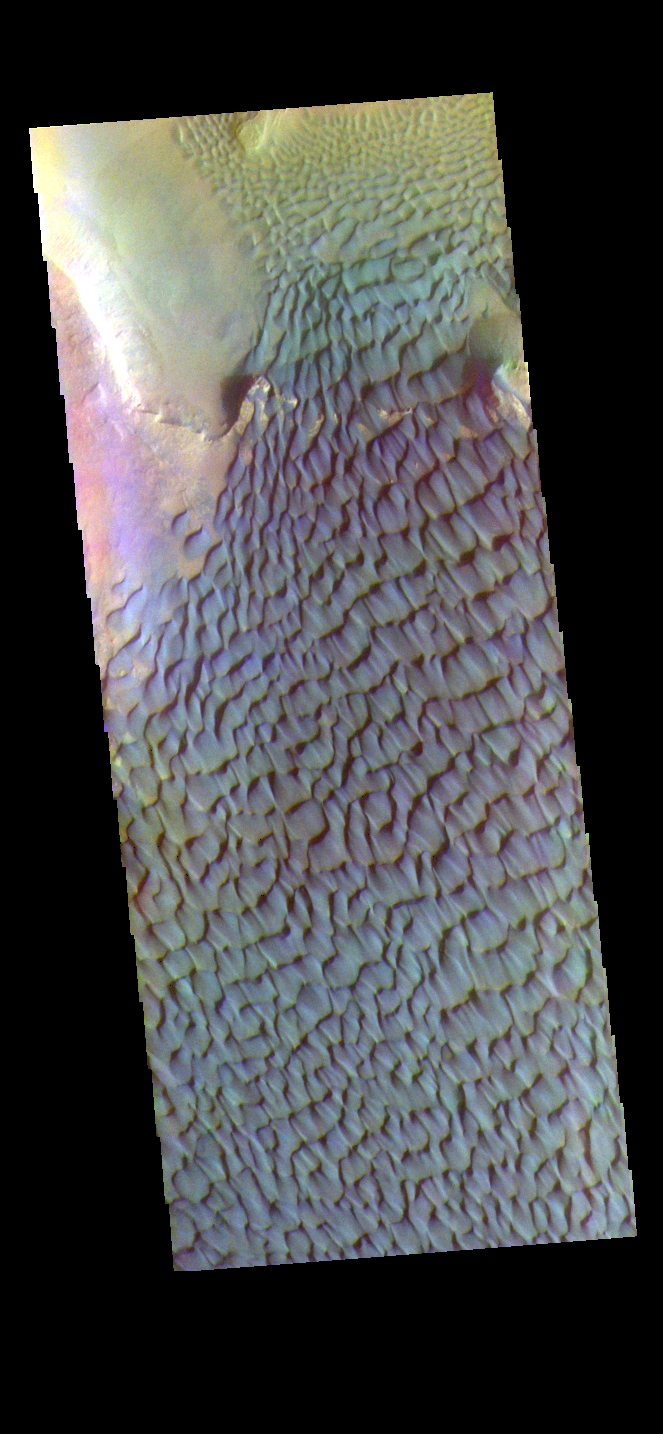

Rabe Crater Dunes – False Color

The THEMIS VIS camera contains 5 filters. The data from different filters can be combined in multiple ways to create a false color image. These false color images may reveal subtle variations of the surface not easily identified in a single band image. Today’s false color image shows part of the floor of Rabe Crater. Located in Noachis Terra, Rabe Crater is 108 km (67 miles) across. Dunes cover the majority of this image of Rabe Crater. As the dunes are created by wind action the forms of the dunes record the wind direction. Dunes will have a long low angle component and a short high angle side. The steep side is called the slip face. The wind blows up the long side of the dune. In this VIS image the slip faces are illuminated more than the longer side. In this part of the crater the winds were generally moving from the lower right corner of the image towards the upper left.

Craters of similar size as Rabe Crater often have flat floors. Rabe Crater has some areas of flat floor, but also has a large complex pit occupying a substantial part of the floor. The interior fill of the crater is thought to be layered sediments created by wind and or water action. The pit is eroded into this material. The eroded materials appear to have stayed within the crater forming a large sand sheet with surface dune forms as well as individual dunes where the crater floor is visible. Several other craters in this region have complex floors with pits.

Credit: NASA/JPL-Caltech/ASU